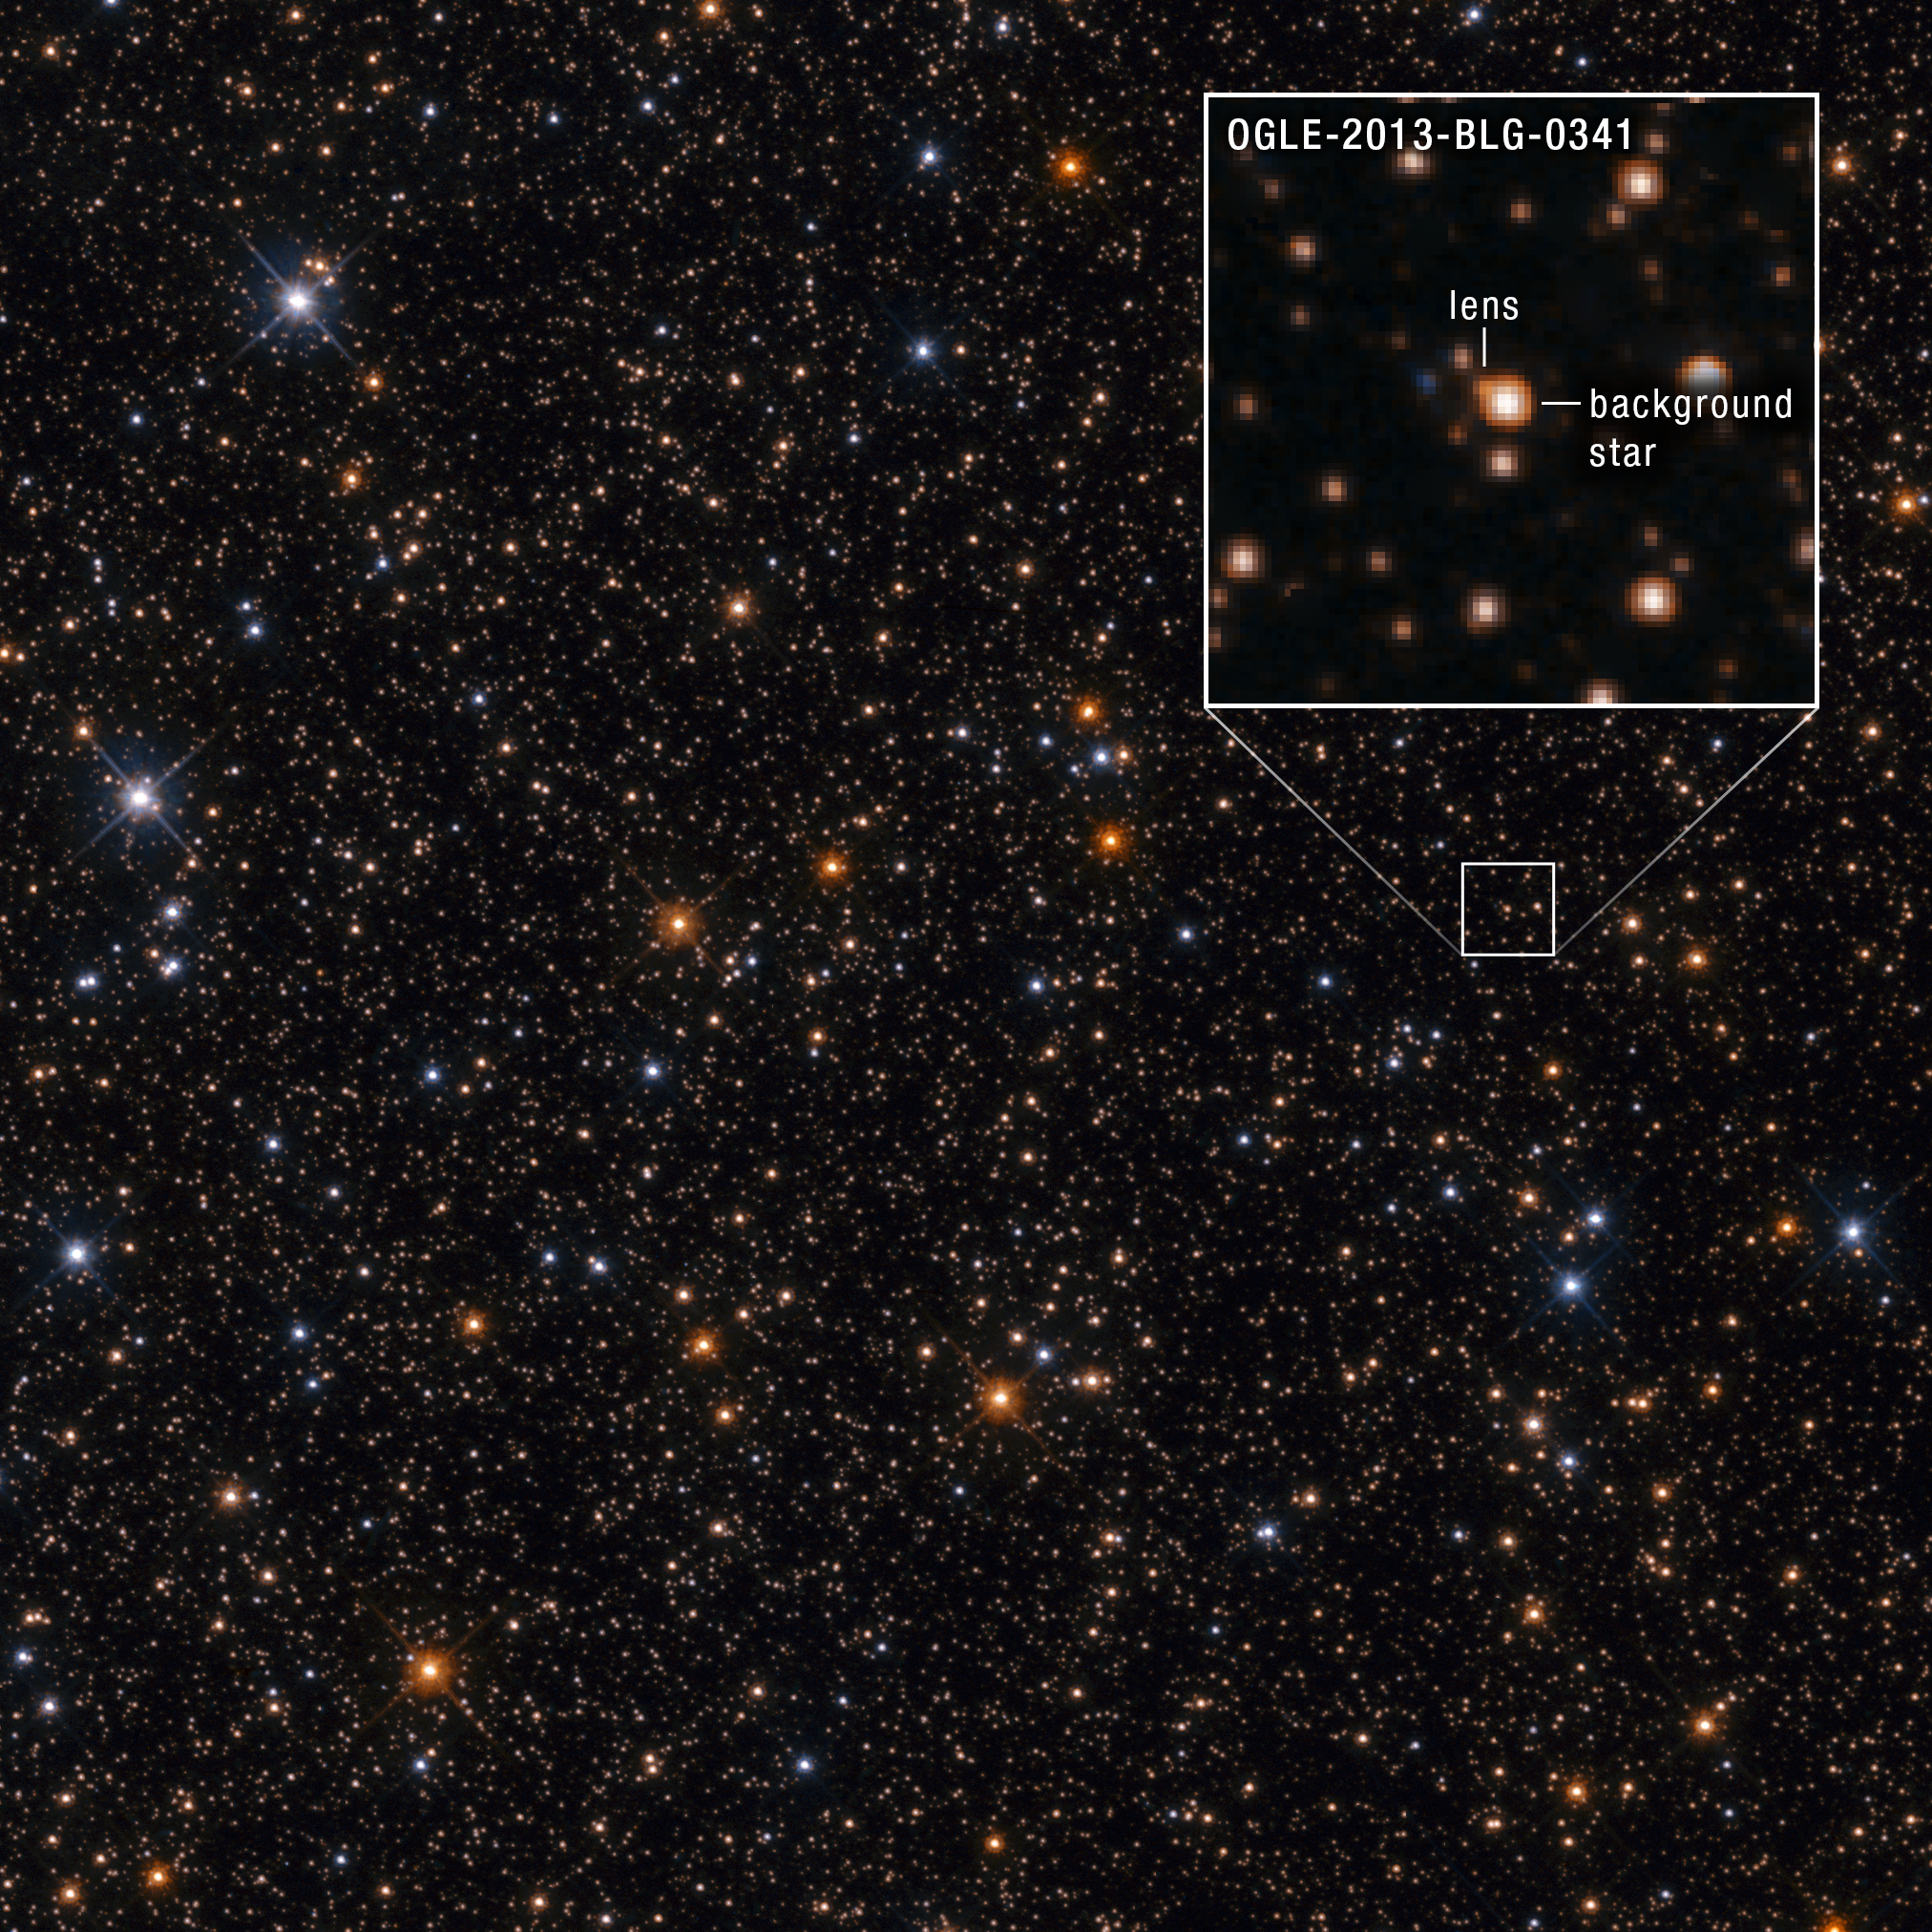

Microlensing Event at OGLE-2013-BLG-0341 (Hubble Image)

A follow-up observation by NASA's Hubble Space Telescope shows a field containing a microlensing event that was captured by the Optical Gravitational Lensing Experiment (OGLE) in 2013. This provides an example of how a Hubble image could be used to analyze future microlensing events spotted by NASA's Nancy Grace Roman Space Telescope.

In gravitational microlensing, the gravity of a foreground object acts as a lens, magnifying and distorting the light of a background star when the two objects align in the sky.

Credit: Image: NASA, ESA, Sean Terry (UMD), Jay Anderson (STScI); Image Processing: Alyssa Pagan (STScI)